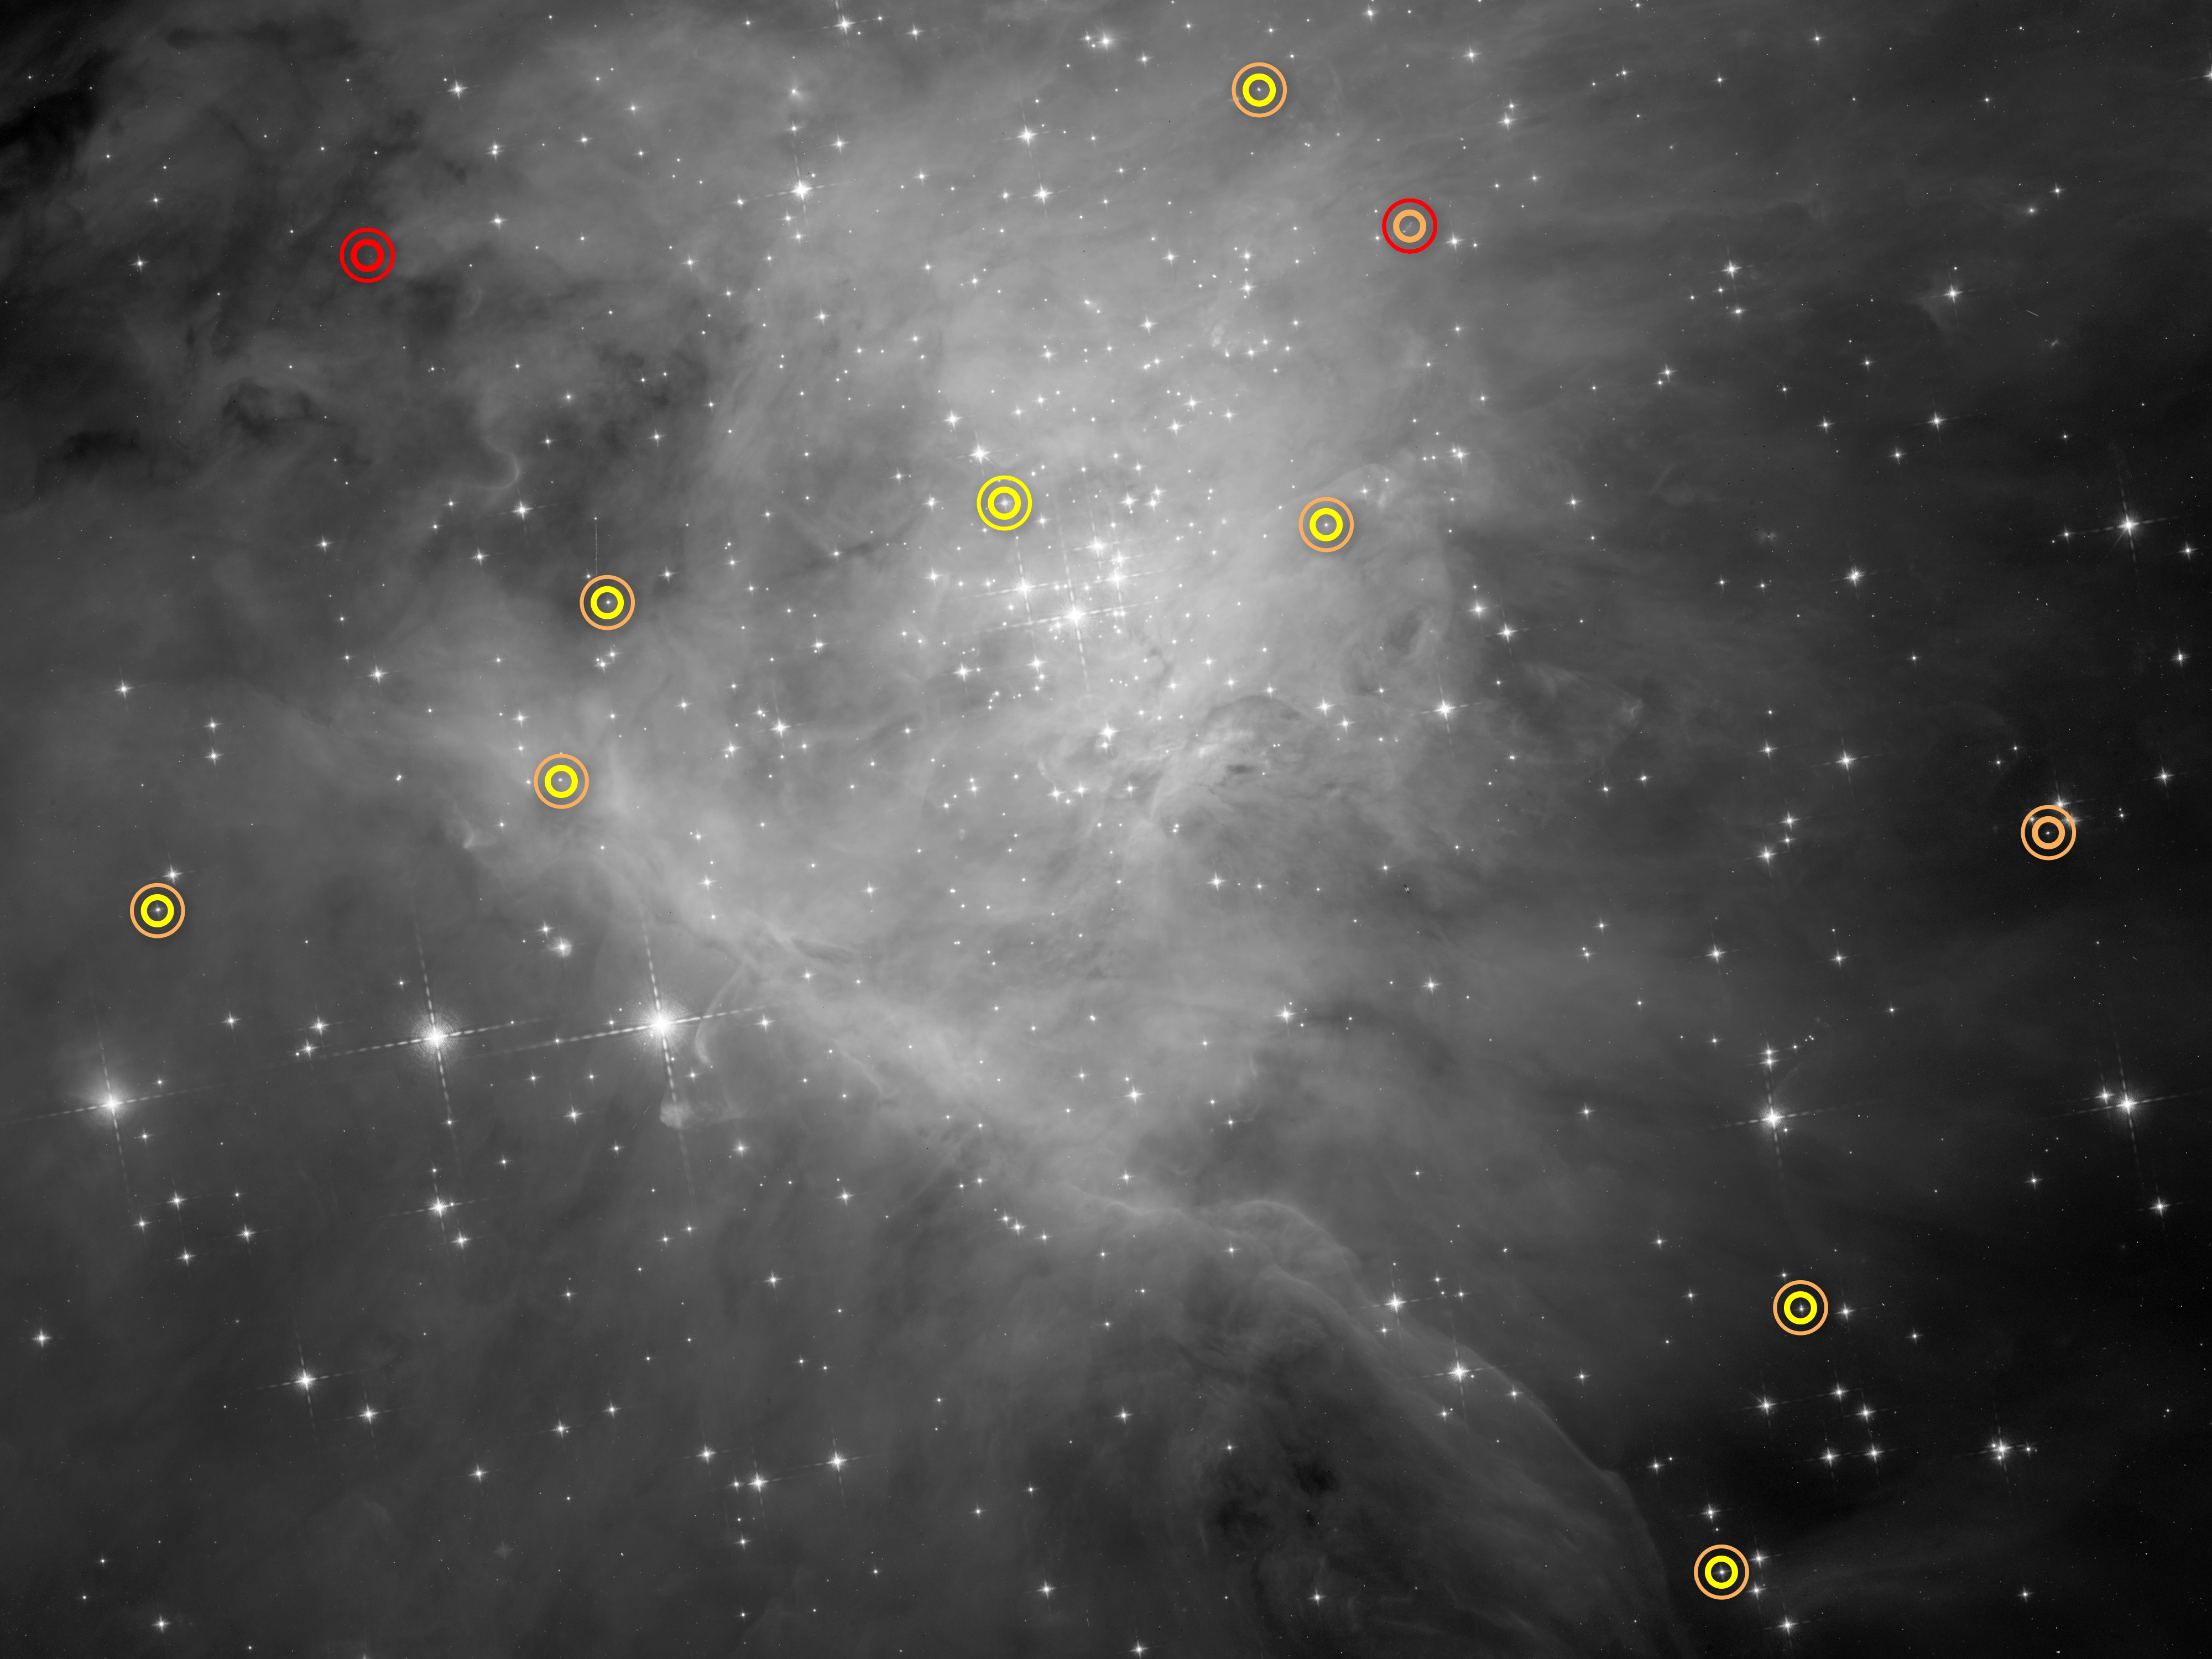

Substellar Objects in Orion

This image is part of a Hubble Space Telescope survey for low-mass stars, brown dwarfs, and planets in the Orion Nebula. Each symbol identifies a pair of objects, which can be seen in the symbol’s center as a single dot of light. Special image processing techniques were used to separate the starlight into a pair of objects. The thicker inner circle represents the primary body, and the thinner outer circle indicates the companion. The circles are color-coded: Red for a planet; orange for a brown dwarf; and yellow for a star. Located in the upper left corner is a planet-planet pair in the absence of a parent star. In the middle of the right side is a pair of brown dwarfs. The portion of the Orion Nebula measures roughly 4 by 3 light-years.

Credit: NASA , ESA, and G. Strampelli (STScI)